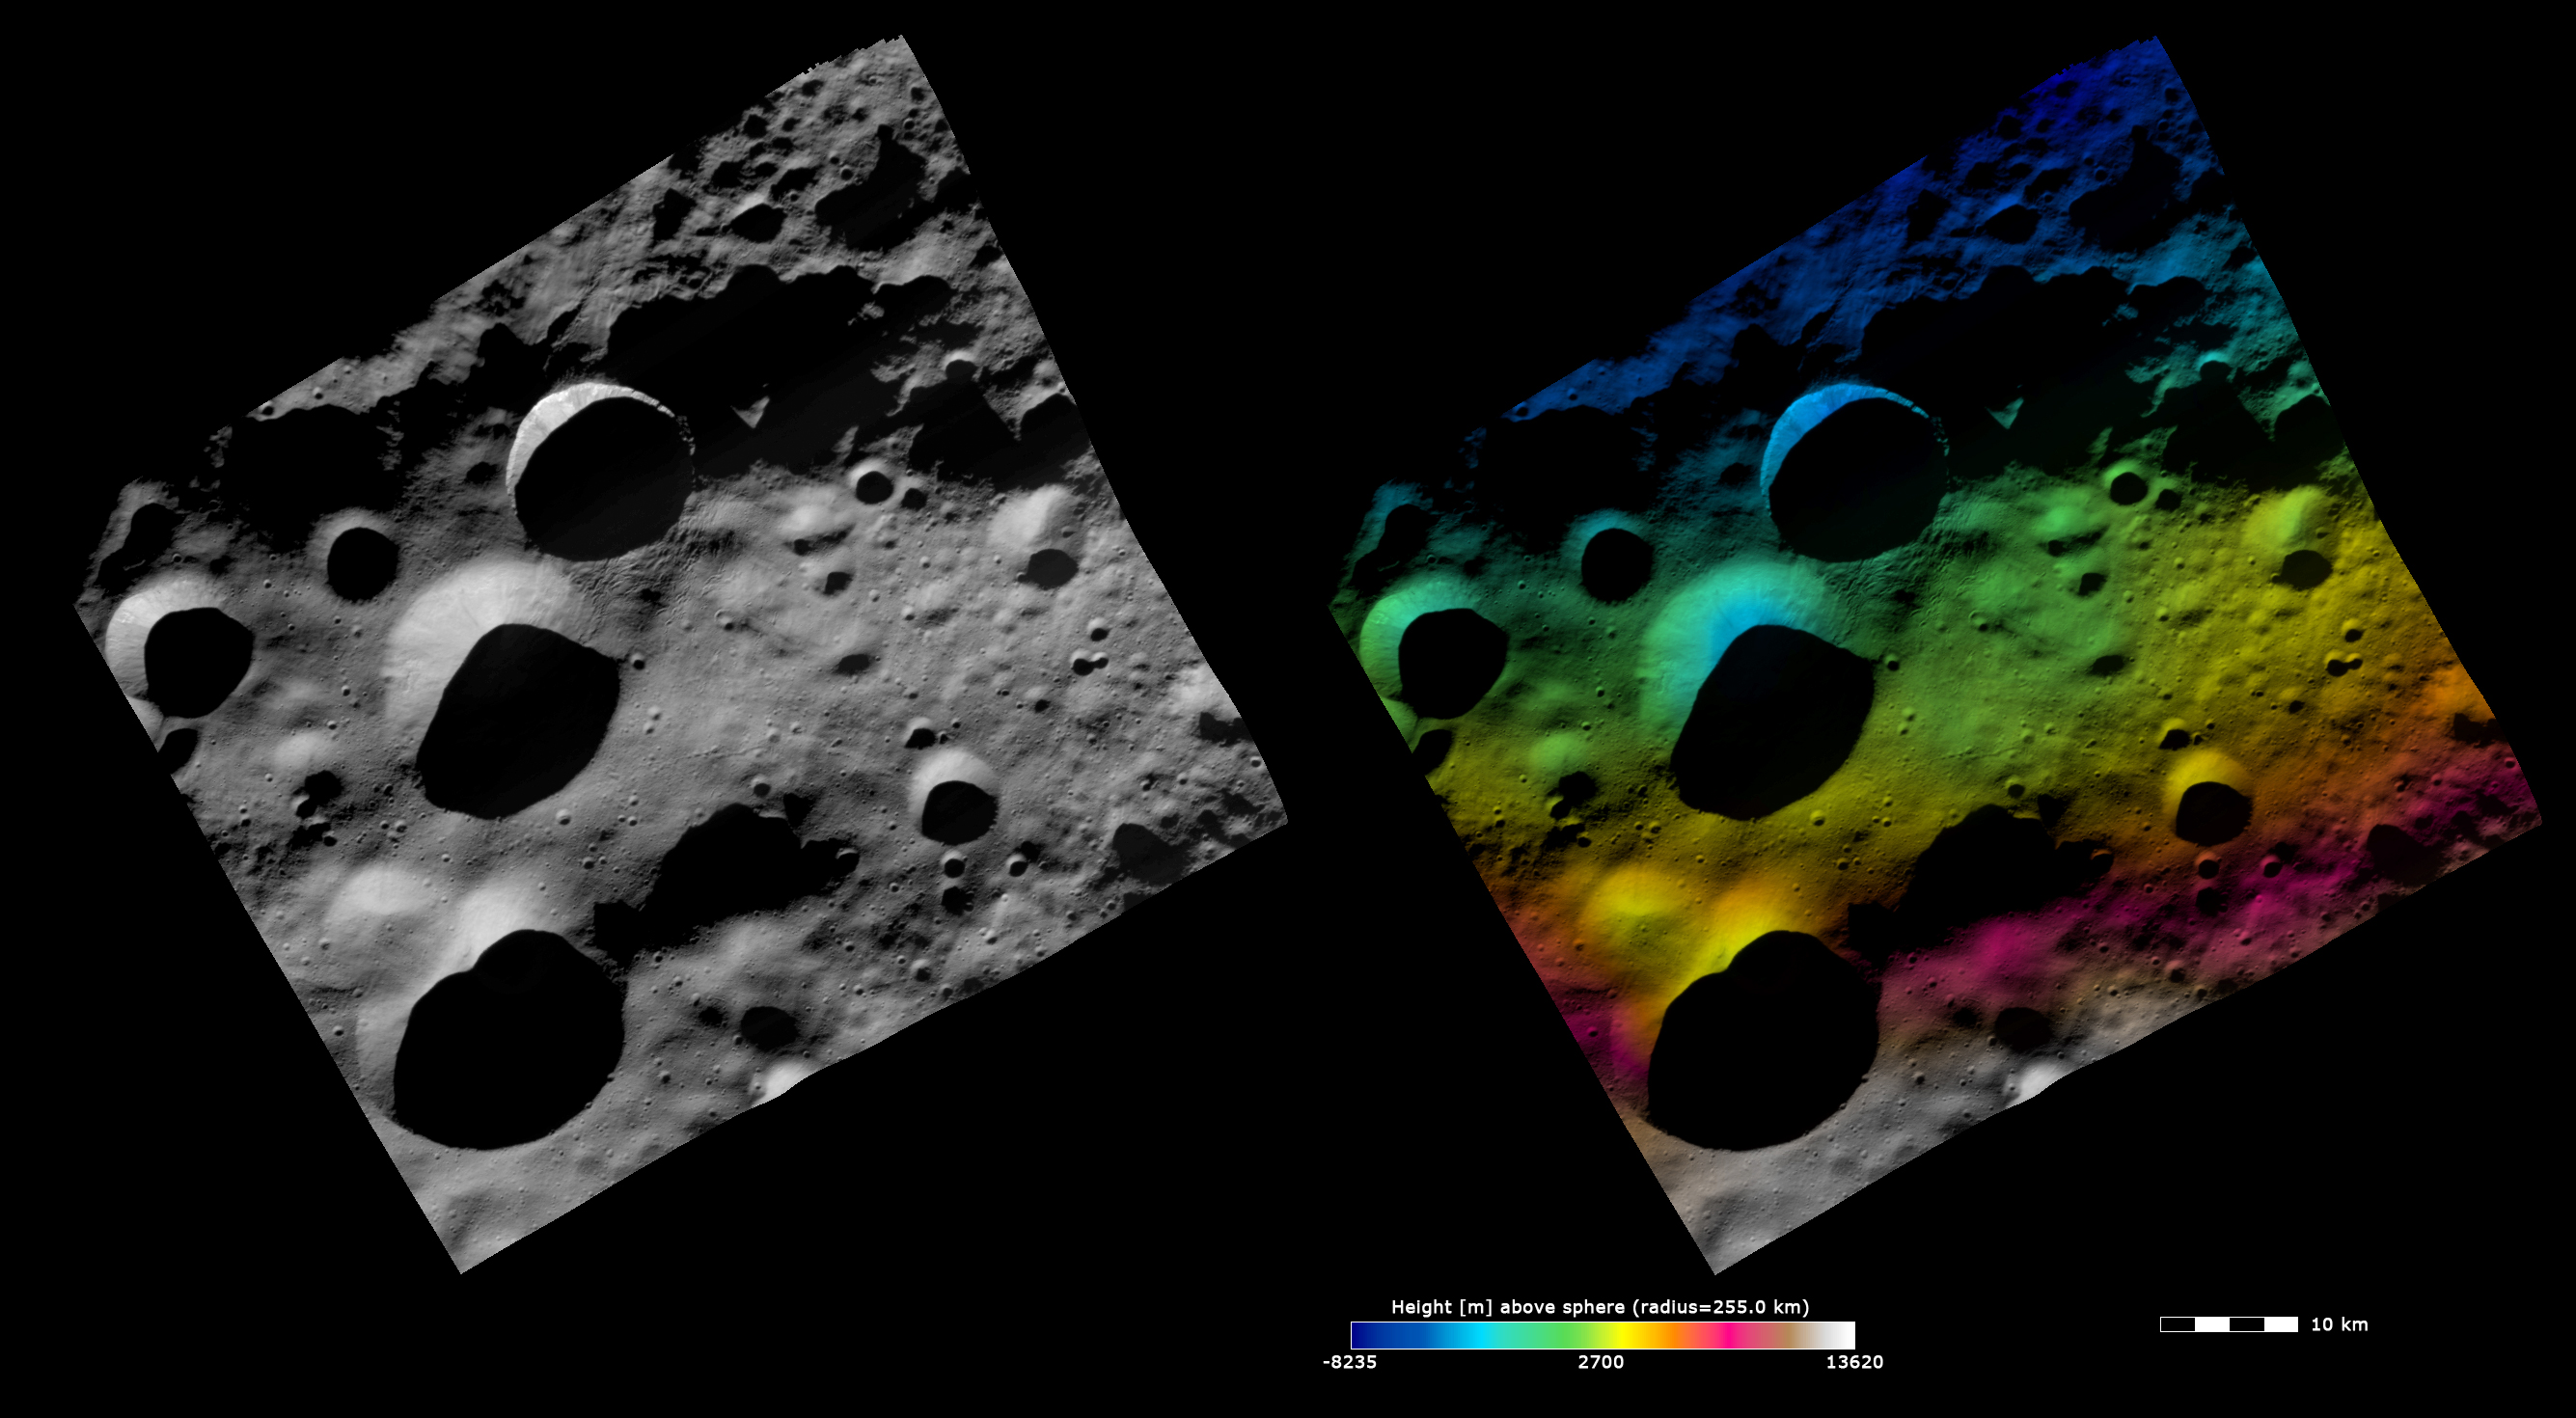

Topography and Albedo Image of Floronia Crater

These Dawn FC (framing camera) images show the 12km diameter Floronia crater, after which Floronia quadrangle is named. Floronia crater is the middle crater in the vertical column of 3 craters, which are slightly offset from the center of the image. The left image is an albedo image, which is taken directly through the clear filter of the FC. Such an image shows the albedo (e.g. brightness/darkness) of the surface. The right image uses the same albedo image as its base but then a color-coded height representation of the topography is overlain onto it. The topography is calculated from a set of images that were observed from different viewing directions, allowing stereo reconstruction. The various colors correspond to the height of the area. The white and red areas at the bottom of the image are the highest areas and the blue area at the top of the image is the lowest area. The color-coded height image shows Floronia crater to be reasonably deep as it grades from a green color at the rim to a blue color further into its interior.

These images are centered in Vesta’s Floronia quadrangle and the center latitude and longitude of the image is 36.1°N, 307.2°E. NASA’s Dawn spacecraft obtained this image with its framing camera on October 24th 2011. This image was taken through the camera’s clear filter. The distance to the surface of Vesta is 700 km and the image has a resolution of about 70 meters per pixel. This image was acquired during the HAMO (High Altitude Mapping Orbit) phase of the mission. The images are lambert-azimuthal map projected.

The Dawn mission to Vesta and Ceres is managed by NASA’s Jet Propulsion Laboratory, a division of the California Institute of Technology in Pasadena, for NASA’s Science Mission Directorate, Washington D.C. UCLA is responsible for overall Dawn mission science. The Dawn framing cameras have been developed and built under the leadership of the Max Planck Institute for Solar System Research, Katlenburg-Lindau, Germany, with significant contributions by DLR German Aerospace Center, Institute of Planetary Research, Berlin, and in coordination with the Institute of Computer and Communication Network Engineering, Braunschweig. The Framing Camera project is funded by the Max Planck Society, DLR, and NASA/JPL.

Credit: NASA/JPL-Caltech/UCLA/MPS/DLR/IDA